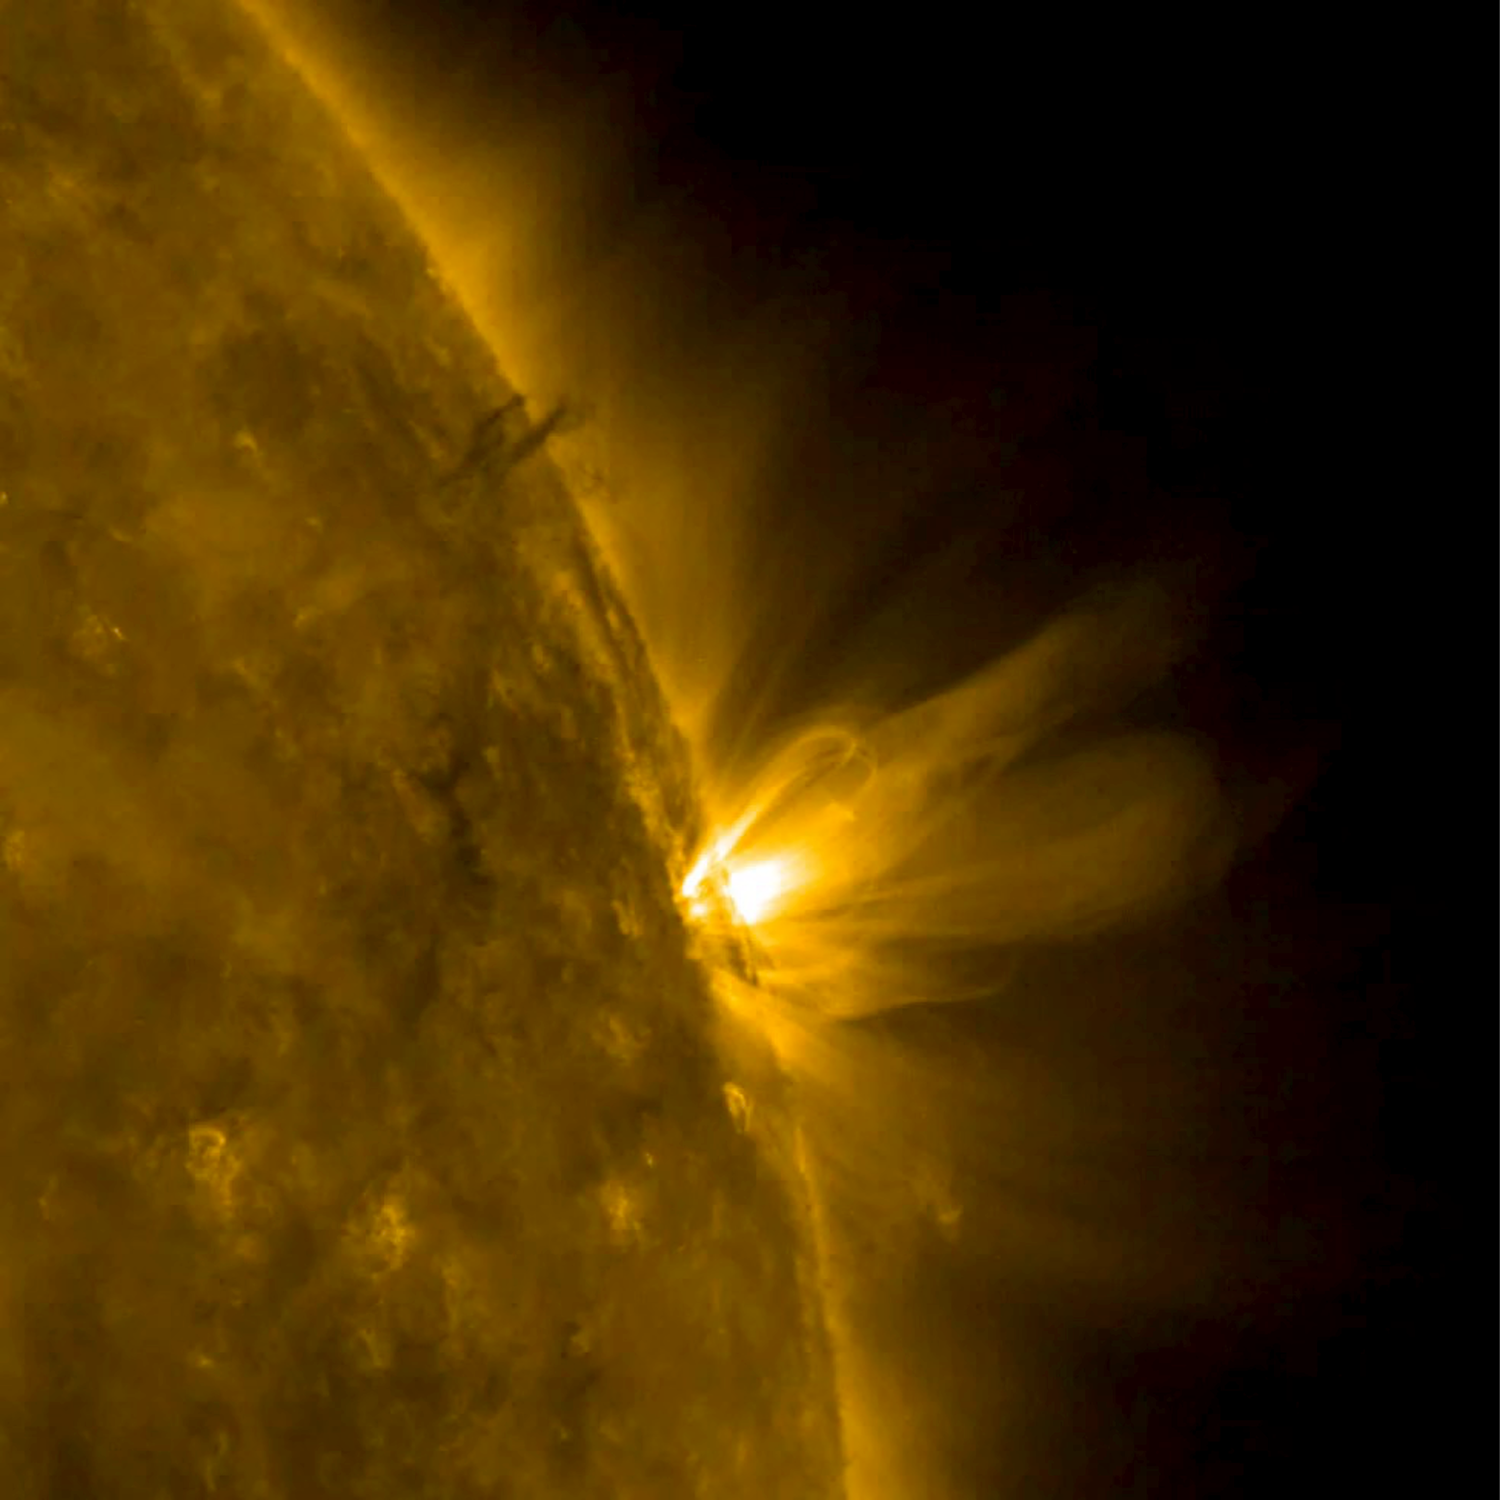

Stretched Loops

When an active region rotated over to the edge of the sun, it presented us with a nice profile view of its elongated loops stretching and swaying above it (Mar. 8-9, 2017). These loops are actually charged particles (made visible in extreme ultraviolet light) swirling along the magnetic field lines of the active region. The video covers about 30 hours of activity. Also of note is a darker twisting mass of plasma to the left of the active region being pulled and spun about by magnetic forces.

Movies
PIA21562_Loops_stretch_big.mp4
PIA21562_Loops_stretch_sm.mp4

SDO is managed by NASA’s Goddard Space Flight Center, Greenbelt, Maryland, for NASA’s Science Mission Directorate, Washington. Its Atmosphere Imaging Assembly was built by the Lockheed Martin Solar Astrophysics Laboratory (LMSAL), Palo Alto, California.

Credit: NASA/GSFC/Solar Dynamics Observatory